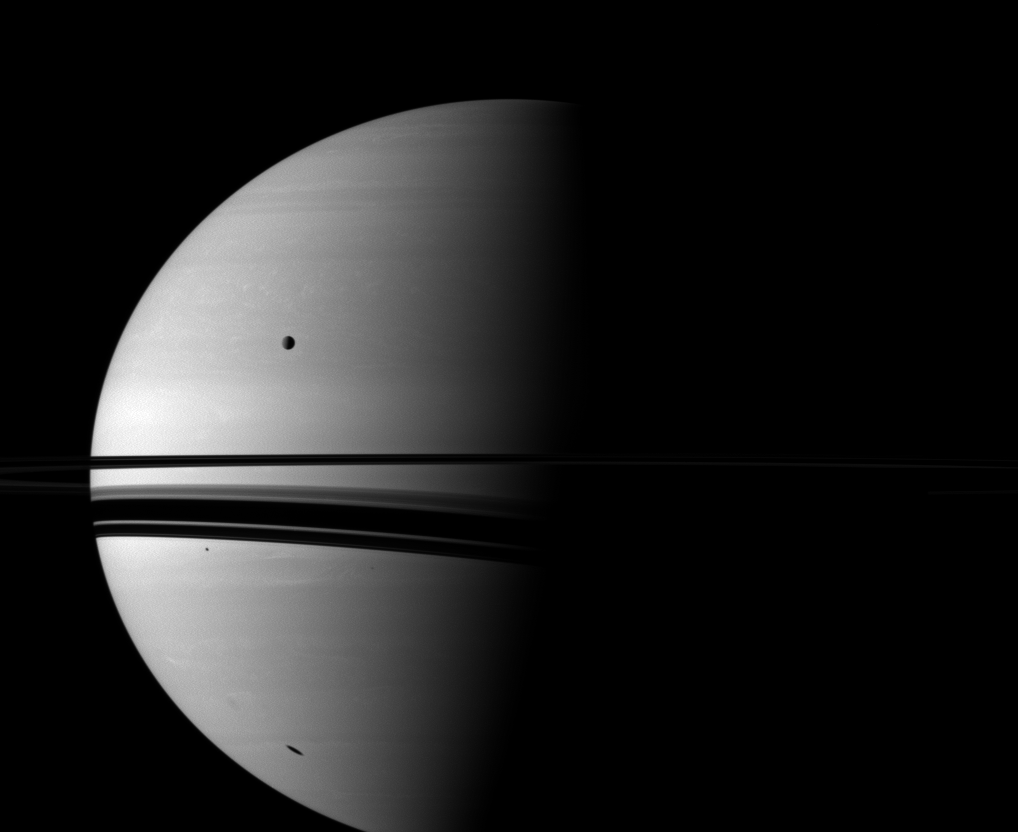

Southern Shadows

Shadows adorn Saturn in this Cassini spacecraft view, which also includes the moon Rhea.

Rhea (1,528 kilometers, 949 miles across) is shown orbiting between the planet and the spacecraft and appears above the rings on the left of the image. As Saturn’s northern hemisphere experiences spring, the rings now cast a shadow onto the southern hemisphere. The moon Mimas casts a small shadow on the planet south of shadows cast by the rings. The larger, elongated shadow farther south is cast by the moon Dione. Mimas and Dione are not shown.

This view looks toward the southern, unilluminated side of the rings from about 1 degree below the ringplane.

The image was taken in visible red light with the Cassini spacecraft wide-angle camera on Oct. 22, 2010. The view was obtained at a distance of approximately 2.4 million kilometers (1.5 million miles) from Saturn and at a Sun-Saturn-spacecraft, or phase, angle of 84 degrees. Image scale is 141 kilometers (88 miles) per pixel.

The Cassini-Huygens mission is a cooperative project of NASA, the European Space Agency and the Italian Space Agency. The Jet Propulsion Laboratory, a division of the California Institute of Technology in Pasadena, manages the mission for NASA’s Science Mission Directorate, Washington, D.C. The Cassini orbiter and its two onboard cameras were designed, developed and assembled at JPL. The imaging operations center is based at the Space Science Institute in Boulder, Colo.

Credit: NASA/JPL/Space Science Institute